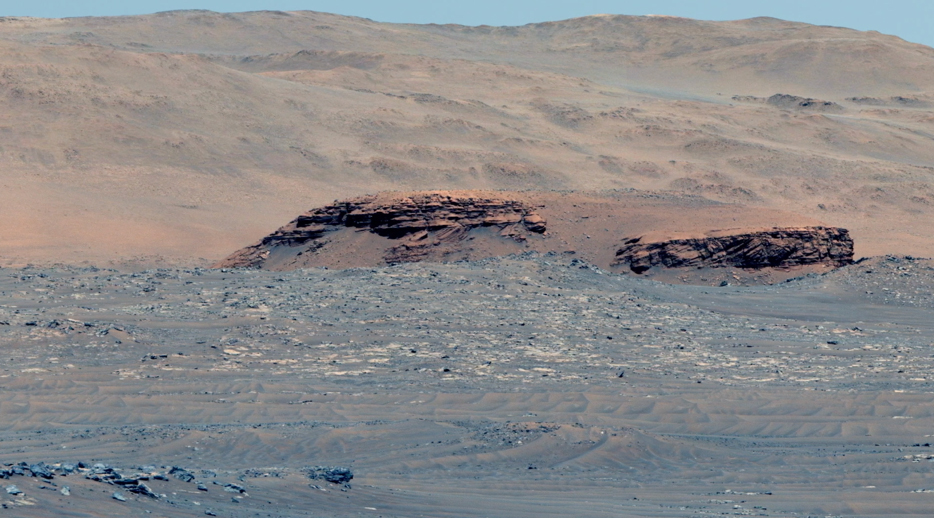

Spanning the Delta of Mars’ Jezero Crater (video)

This 60-second video pans across an enhanced-color composite image, or mosaic, of the delta at Jezero Crater on Mars. The delta formed billions of years ago from sediment that an ancient river carried to the mouth of the lake that once existed in the crater. Taken by the Mastcam-Z instrument aboard NASA’s Perseverance rover, the video begins looking almost due west of the rover, and sweeps to the right until it faces almost due north.

Fourteen images compose the mosaic that provides the base image for this video (included as an additional figure); they were acquired on Nov. 28, 2021 (the 275th sol, or Martian day, of Perseverance’s mission) as the rover sat at the highest vantage point in the “South Séítah” geological unit, allowing a perspective that included boulders and other features atop the delta as well as farther west and northwest across its surface.

The mountains in the background are the rim of Jezero Crater. The view also shows brown hills in the middle distance that are part of an ancient delta, where a river hit a lake in the crater. The rover has spent the last several months exploring the sandy and rocky terrain in the foreground.

The color bands of the image have been processed to improve visual contrast and accentuate color differences. The sky would not actually look blue to a human explorer on the Red Planet.

The Mastcam-Z investigation is led and operated by Arizona State University in Tempe, working in collaboration with Malin Space Science Systems in San Diego, California, on the design, fabrication, testing, and operation of the cameras, and in collaboration with the Neils Bohr Institute of the University of Copenhagen on the design, fabrication, and testing of the calibration targets.

A key objective for Perseverance’s mission on Mars is astrobiology, including the search for signs of ancient microbial life. The rover will characterize the planet’s geology and past climate, pave the way for human exploration of the Red Planet, and be the first mission to collect and cache Martian rock and regolith (broken rock and dust).

Subsequent NASA missions, in cooperation with ESA (European Space Agency), would send spacecraft to Mars to collect these sealed samples from the surface and return them to Earth for in-depth analysis.

The Mars 2020 Perseverance mission is part of NASA’s Moon to Mars exploration approach, which includes Artemis missions to the Moon that will help prepare for human exploration of the Red Planet.

JPL, which is managed for NASA by Caltech in Pasadena, California, built and manages operations of the Perseverance rover.

Credit: NASA/JPL-Caltech/ASU/MSSS